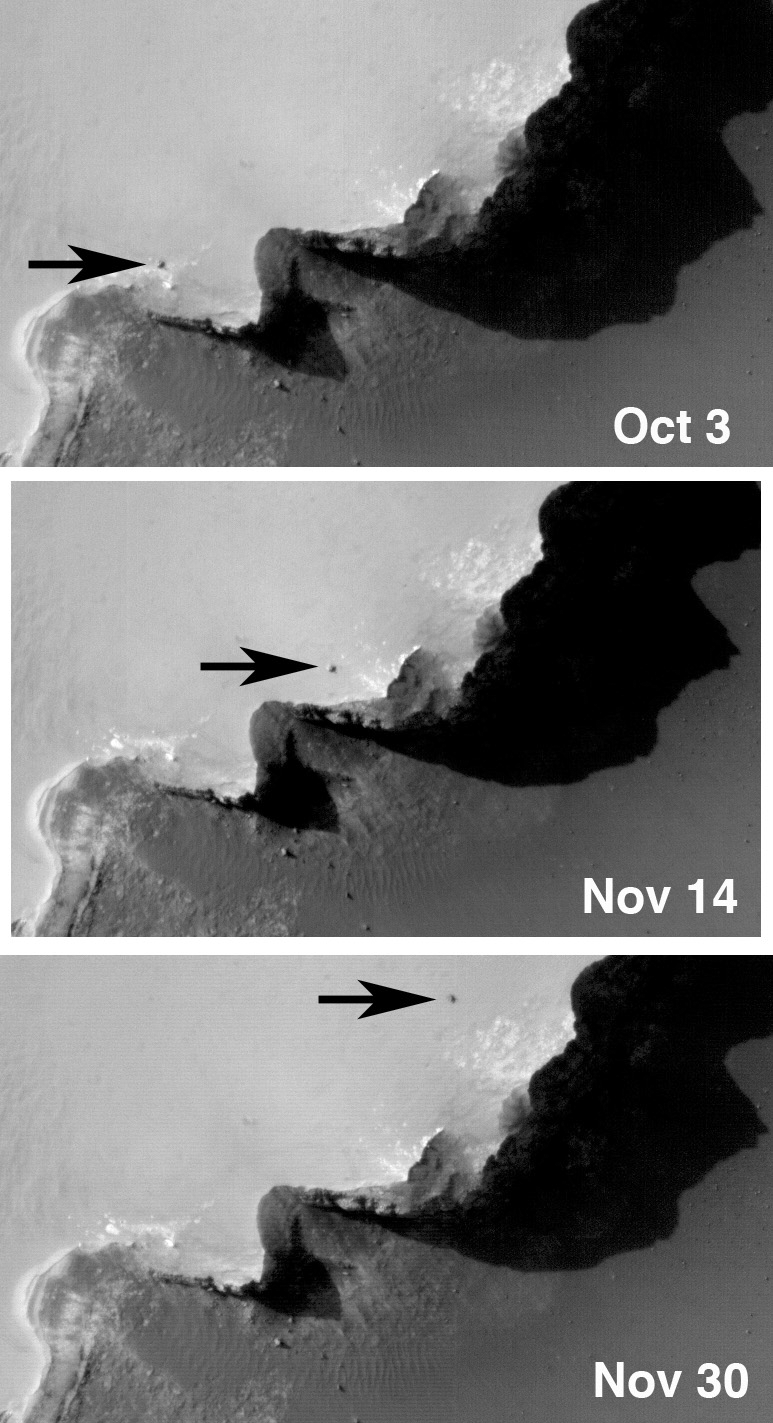

Three-Frame ‘Movie’ of Opportunity Rover at ‘Victoria Crater’

The High Resolution Imaging Science Experiment on NASA’s Mars Reconnaissance Orbiter imaged Opportunity on Oct. 3, Nov. 4 and Nov. 30, 2006. Each time the rover was in a different location as it progressed around “Victoria Crater.” The remainder of the scene is unchanged, except that the shadows are slightly different given variations in the time of year and time of day between images. Also, each image was acquired with slightly different viewing geometries: the orbiter was pointed 3.84 degrees to the west for the first image, 16.3 degrees west for the second, and 1.76 degrees west for the third.

All three images are shown here in their original geometry, not reprojected to map format.

Images from the High Resolution Imaging Science Experiment and additional information about the Mars Reconnaissance Orbiter are available online at: http://www.nasa.gov/mro or http://HiRISE.lpl.arizona.edu.

For information about NASA and agency programs on the Web, http://www.nasa.gov.

NASA’s Jet Propulsion Laboratory, a division of the California Institute of Technology in Pasadena, manages the Mars Reconnaissance Orbiter for NASA’s Science Mission Directorate, Washington. Lockheed Martin Space Systems is the prime contractor for the project and built the spacecraft. The High Resolution Imaging Science Experiment camera was built by Ball Aerospace Corporation and is operated by the University of Arizona.

Credit: NASA/JPL-Caltech/University of Arizona